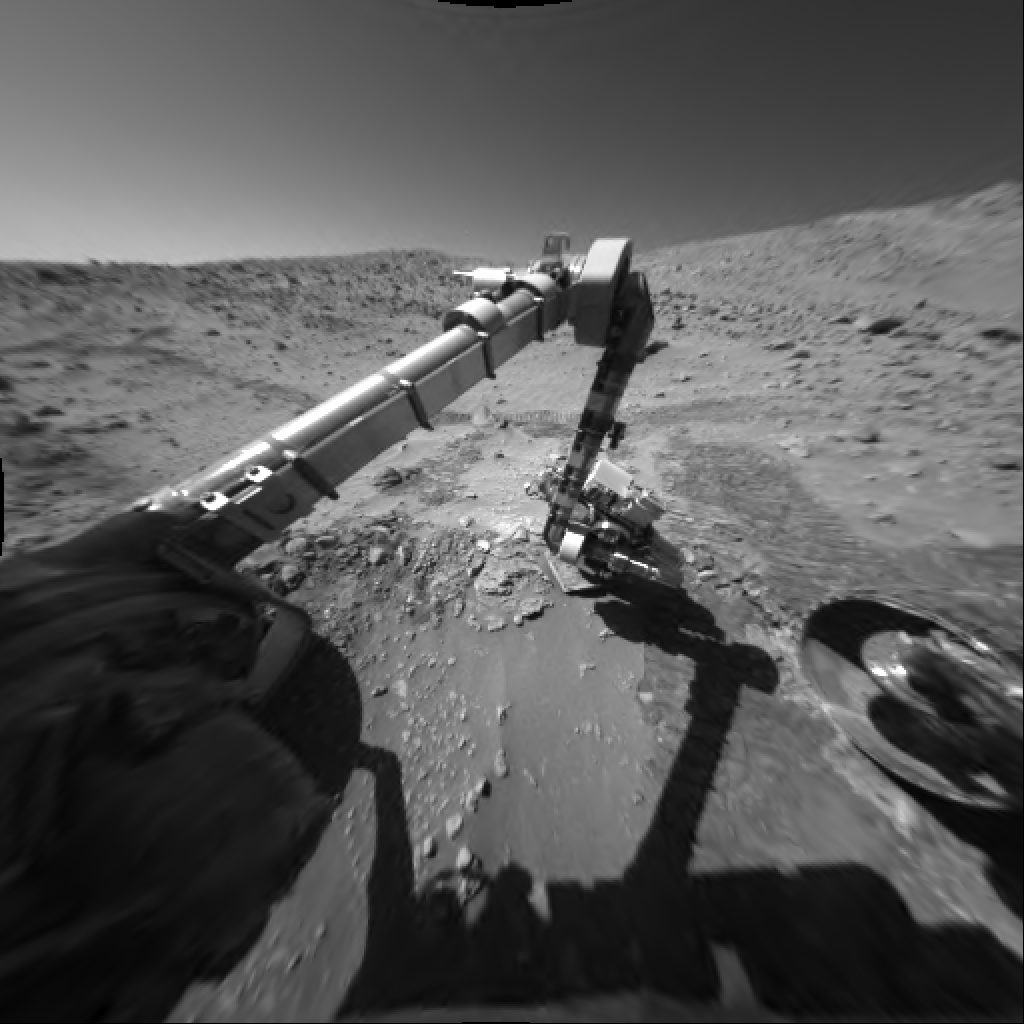

Up-Close Look at ‘Bread-Basket’

NASA’s Mars Exploration Rover Spirit took this image with its front hazard-avoidance camera on sol 175 (June 30, 2004). It captures the instrument deployment device in perfect position as the rover uses its microscopic imager to get an up-close look at the rock target “Bread-Basket.”

Credit: NASA/JPL